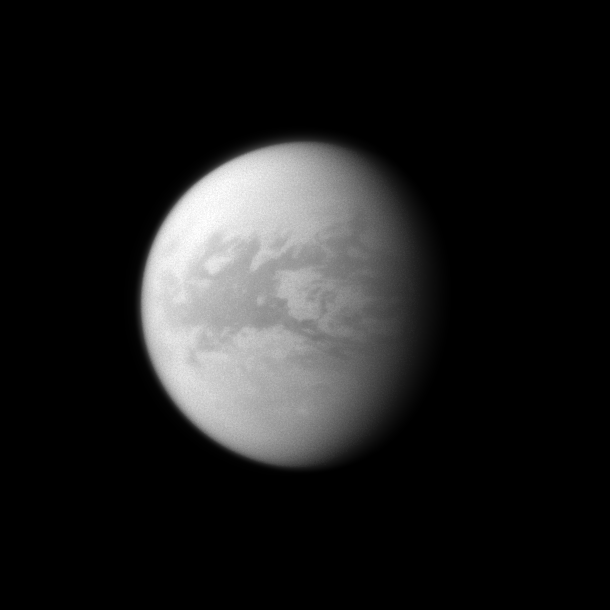

Dark Belet

The Cassini spacecraft looks toward the dark region of Belet on Saturn’s largest moon, Titan.

This large region on the moon has a low albedo, meaning it diffusely reflects little light. See PIA11149 to learn more. This view looks toward the area between the trailing hemisphere and anti-Saturn side of Titan (5,150 kilometers, or 3,200 miles across). North on Titan is up and rotated 8 degrees to the left.

The image was taken with the Cassini spacecraft wide-angle camera on Dec. 28, 2009 using a spectral filter sensitive to wavelengths of near-infrared light centered at 939 nanometers. The view was obtained at a distance of approximately 282,000 kilometers (175,000 miles) from Titan and at a Sun-Titan-spacecraft, or phase, angle of 45 degrees. Image scale is 17 kilometers (10 miles) per pixel.

The Cassini-Huygens mission is a cooperative project of NASA, the European Space Agency and the Italian Space Agency. The Jet Propulsion Laboratory, a division of the California Institute of Technology in Pasadena, manages the mission for NASA’s Science Mission Directorate, Washington, D.C. The Cassini orbiter and its two onboard cameras were designed, developed and assembled at JPL. The imaging operations center is based at the Space Science Institute in Boulder, Colo.

Credit: NASA/JPL/Space Science Institute